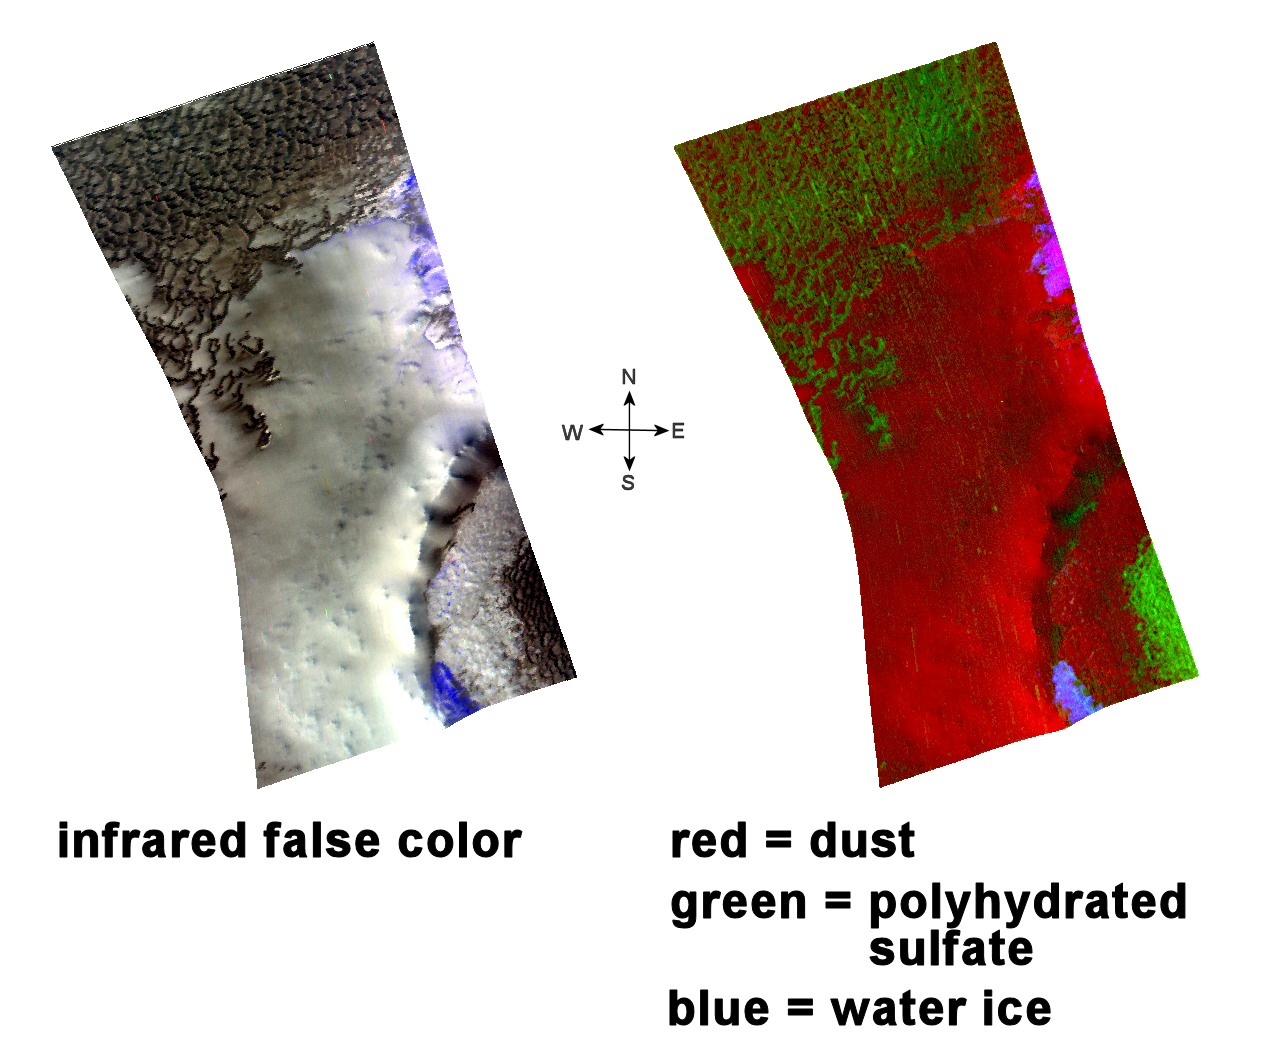

Water Past and Present

This image of sulfate and water ice deposits in the Olympia Undae region of Mars was taken by the Compact Reconnaissance Imaging Spectrometer for Mars (CRISM) at 2213 UTC on October 2, 2006 (6:13 p.m. EDT) near 81.6 degrees north latitude, 188.9 degrees east longitude. CRISM’s image was taken in 544 colors covering 0.36-3.92 micrometers, and shows features as small as 20 meters (66 feet) across.

Olympia Undae is a large dune field that stretches some 1,100 kilometers (684 miles) across the northern polar region of Mars, just south of the ice cap. The region holds a vast expanse of complex, shifting dunes and is best described as a sand sea or erg similar to the Sahara.

The two images above provide interesting clues into Mars’ history by revealing the planet’s wet past and frozen present. The left image is an infrared, false-color image that reveals dark-colored dunes overlying a lighter substrate. Spectral data from CRISM and its sister instrument OMEGA suggest similar compositions of these dunes and the dark basal, or lowermost, unit of the north polar layered deposits. HIRISE images revealed cross-bedding (crossed layers that are oriented at a different angle to the main layer) in this dark unit. On Earth, cross-bedded sediments can form in both windy and watery environments. The dark polar basal unit on Mars is interpreted as a sand sheet underlying and pre-dating the ice, and now being eroded to dunes by the Martian winds.

The mineralogy of the Olympia Undae region holds a record of past water. CRISM spectral data (right image) shows that the darker dunes are rich in polyhydrated sulfate (sulfates with more than one water molecule incorporated into each molecule of the mineral). The mineral gypsum is a polyhydrated sulfate, and the most likely constituent in these dunes. The gypsum probably formed by evaporation of ancient, saline water or by aqueous alteration of the silicate portion of the dune material. Areas shaded in red are cover by dust.

Blue areas in both images indicate water ice, outliers of the polar cap that persist well into or even through the Martian summer. CRISM has observed these water ice outliers in shadows on north-facing slopes that are located at relatively low latitudes. In the images above, water ice is found on the northern slopes of both the inner and outer portions of a crater rim. CRISM also found that these icy outliers are concentrated in bright areas that reflect more of the sun’s warming rays and thus stay cold, and that they are less common in darker regions that absorb the sun’s ray and become warmer.

The combination of hydrated sulfates and water ice provides an interesting view into Mars’ geologic history. In one image we see a record of past water trapped in sulfates and present water persisting as surface ice. As CRISM continues to gather data about the mineralogy and atmosphere of Mars, a clearer picture of the planet’s wet past and frozen present emerges.

CRISM is one of six science instruments on NASA’s Mars Reconnaissance Orbiter. Led by The Johns Hopkins University Applied Physics Laboratory, Laurel, Md., the CRISM team includes expertise from universities, government agencies and small businesses in the United States and abroad. NASA’s Jet Propulsion Laboratory, a division of the California Institute of Technology in Pasadena, manages the Mars Reconnaissance Orbiter and the Mars Science Laboratory for NASA’s Science Mission Directorate, Washington. Lockheed Martin Space Systems, Denver, built the orbiter.

Credit: NASA/JPL/JHUAPL/ASU